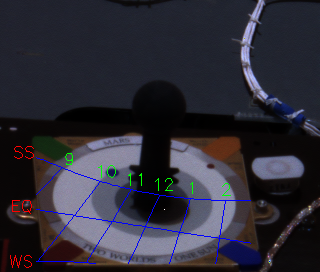

What Time is it on Mars?

This image of the martian sundial onboard the Mars Exploration Rover Spirit was processed by students in the Red Rover Goes to Mars program to impose hour markings on the face of the dial. The position of the shadow of the sundial’s post within the markings indicates the time of day and the season, which in this image is 12:17 p.m. local solar time, late summer. A team of 16 students from 12 countries were selected by the Planetary Society to participate in this program. This image was taken on Mars by the rover’s panoramic camera.

Credit: NASA/JPL/Cornell